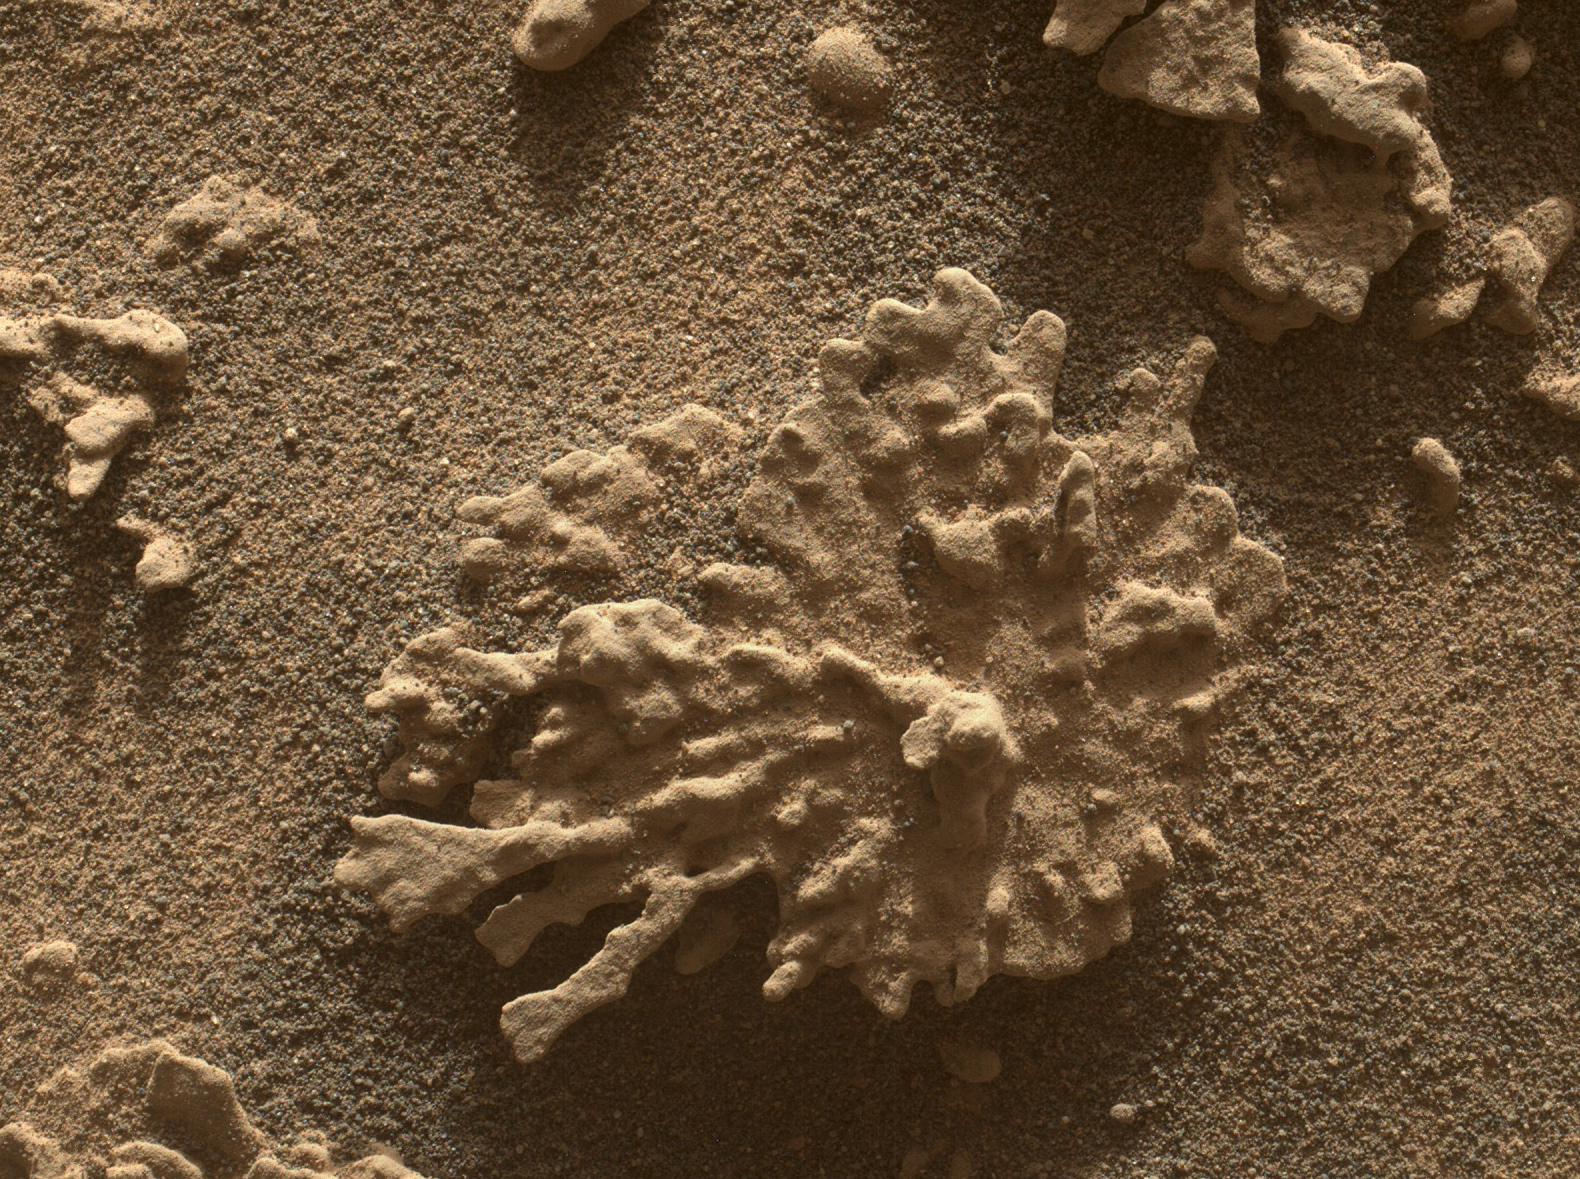

Curiosity Views a Martian Rock Shaped Like Coral

Figure A

NASA’s Curiosity Mars rover used its Mars Hand Lens Imager (MAHLI), a camera on the end of its robotic arm, to view this wind-eroded rock shaped like a piece of coral on July 24, 2025, the 4,608th Martian day, or sol, of the mission. Nicknamed “Paposo” by the rover’s science team, the rock was about 2 inches (5 centimeters) from the MAHLI camera when this was taken.

Figure A is another MAHLI image taken about 10 inches (25 centimeters) away from Paposo.

Curiosity has found many small features like this one, which formed billions of years ago when liquid water still existed on Mars. Water carried dissolved minerals into rock cracks and later dried, leaving the hardened minerals behind. Eons of sandblasting by the wind wore away the surrounding rock, producing unique shapes.

This common process is seen extensively on Earth and has produced fantastic shapes on Mars, as well, including a flower-shaped rock.

Curiosity was built by NASA’s Jet Propulsion Laboratory, which is managed by Caltech in Pasadena. JPL leads the mission on behalf of NASA’s Science Mission Directorate in Washington as part of NASA’s Mars Exploration Program portfolio.

Credit: NASA/JPL-Caltech/MSSS